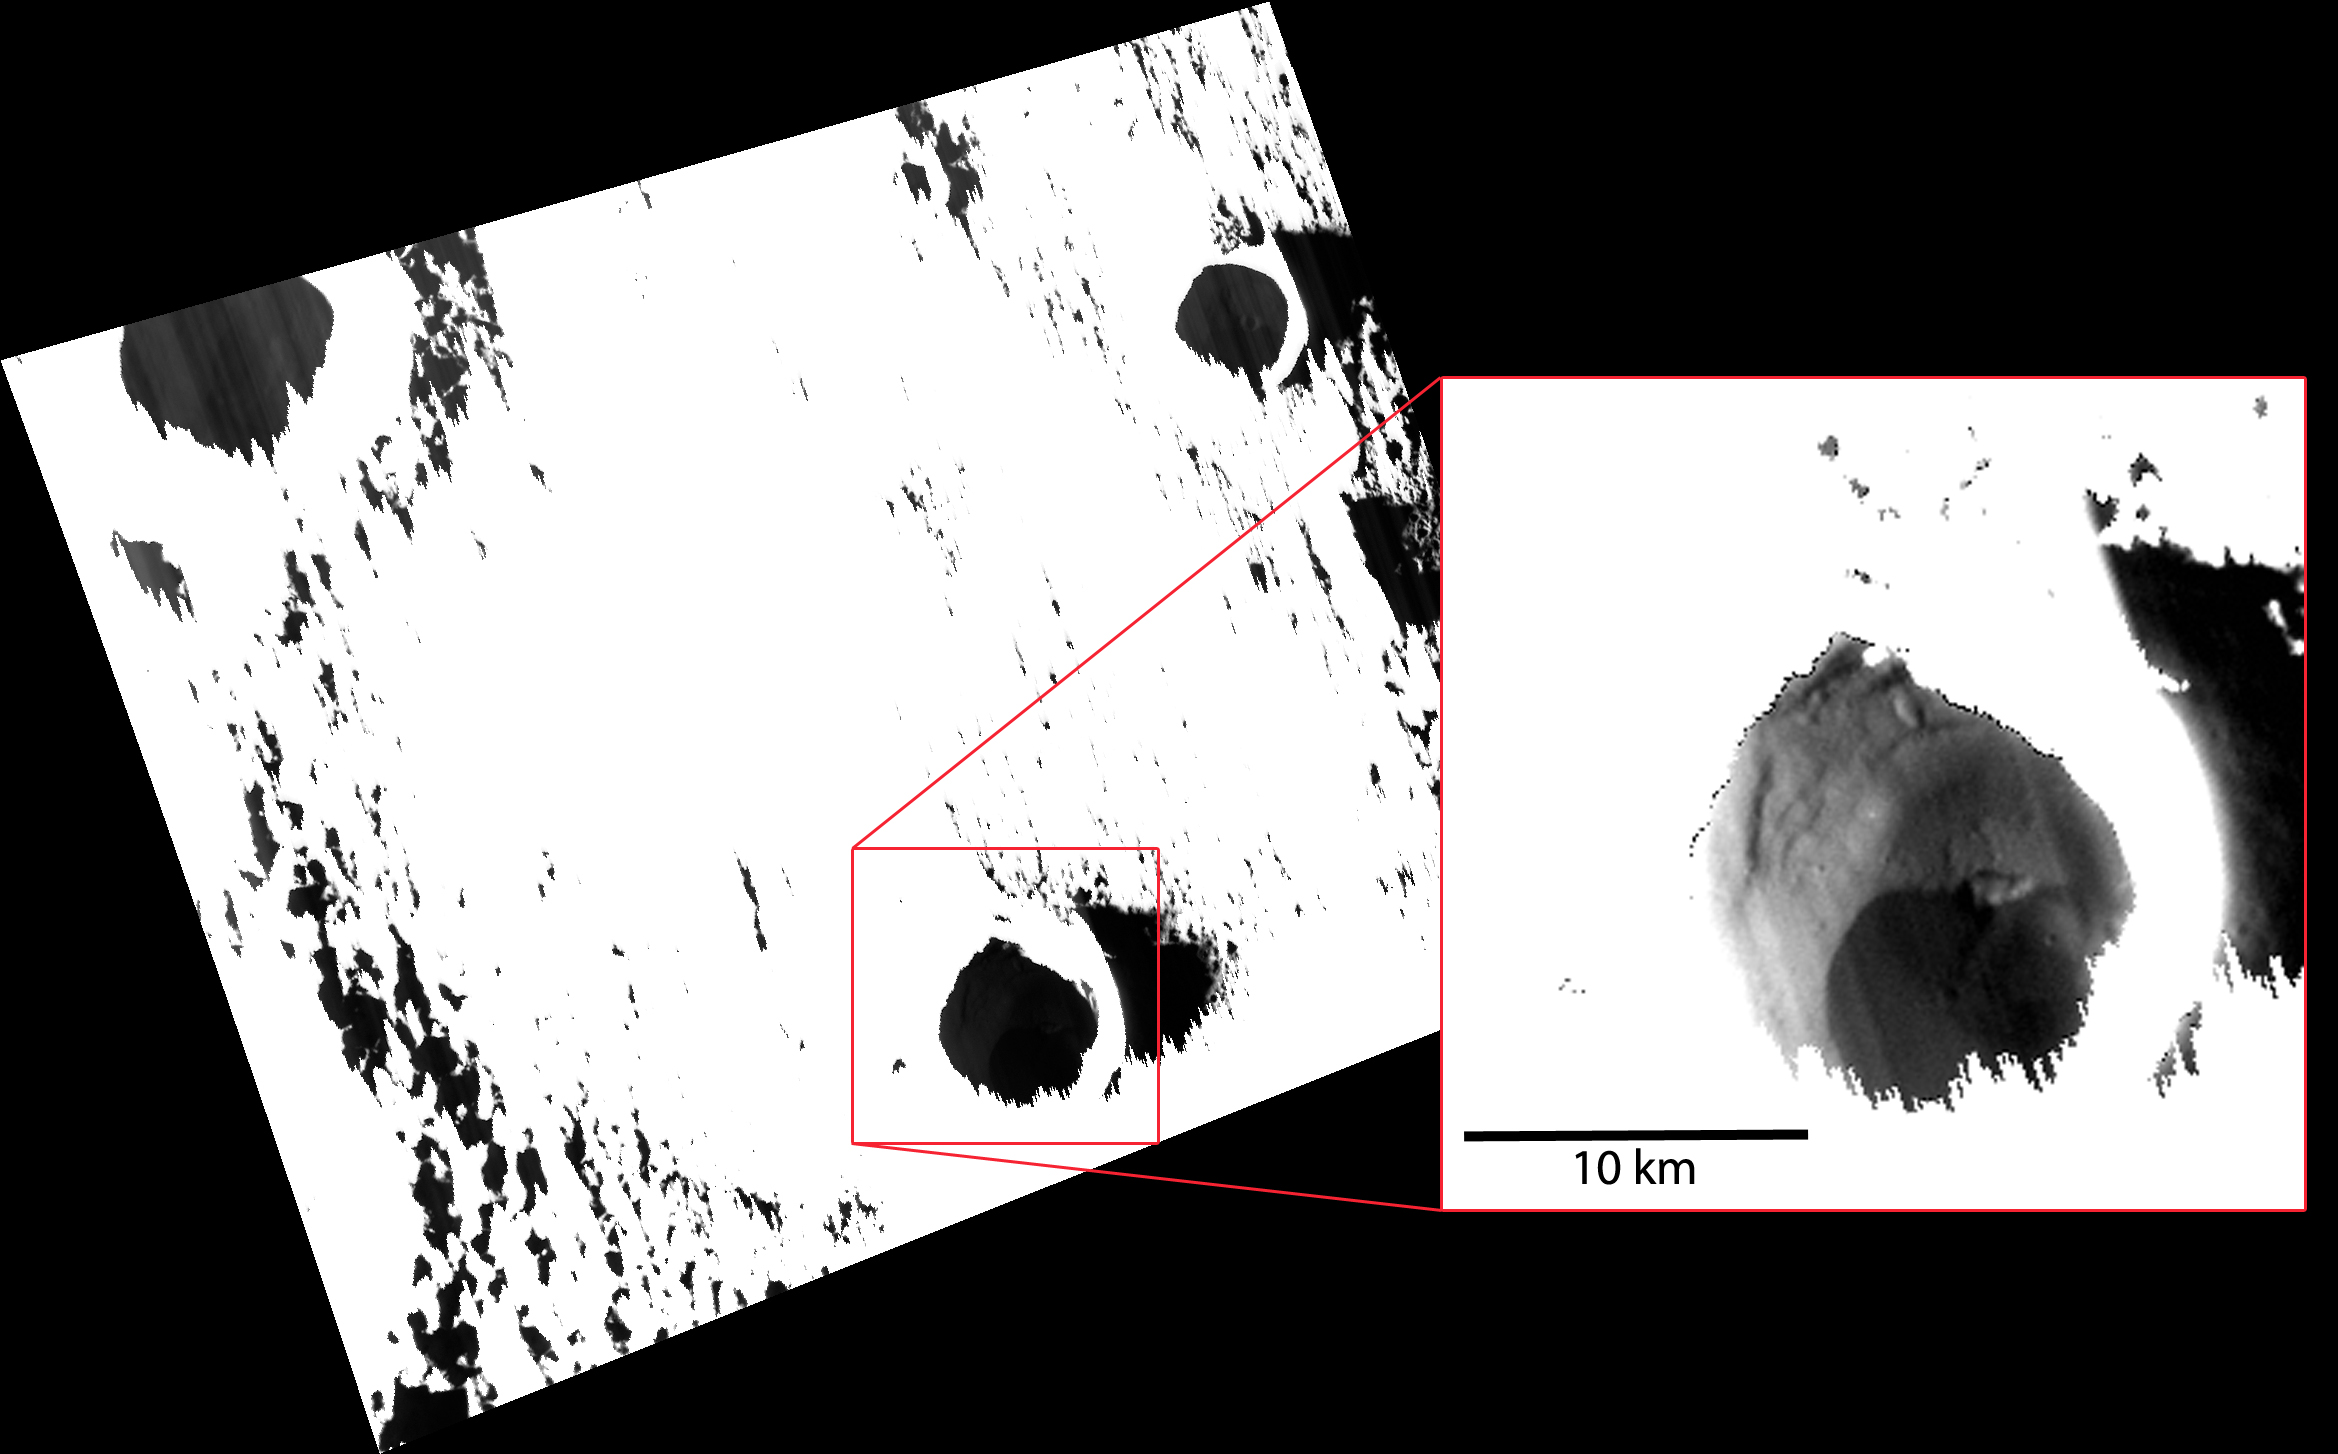

Just as Planned!

This image looks like a mistake! However, it was actually acquired just as planned. In order to see the ice-bearing surface in one of Mercury’s permanently shadowed craters, which was being illuminated only by a very small amount of light scattered in from the nearby crater walls, the portion of the image that covers the directly sunlit surface was extremely overexposed. The box in red shows a portion of the image with a different stretch applied. The crater highlighted here reveals a location of ice buried beneath a dark, potentially organic-rich, layer of material.

This image was acquired as part of MDIS’s campaign to image within regions of permanent shadow in ice-bearing polar craters. Imaging with the WAC broadband clear filter, which has a bandwidth of 600 nanometers and is used for calibration imaging of stars, has the potential to reveal details of shadowed surfaces that are weakly illuminated by scattered sunlight. A variety of image exposure times and viewing conditions are employed to maximize the opportunity to resolve surface features of areas in permanent shadow.

Date acquired: May 20, 2013
Image Mission Elapsed Time (MET): 11334037
Image ID: 4099623
Instrument: Wide Angle Camera (WAC) of the Mercury Dual Imaging System (MDIS)
WAC filter: 2 (700 nanometers)
Center Latitude: 75.97°
Center Longitude: 251.9° E
Resolution: 96 meters/pixel
Scale: A scale bar of 10 km (6.2 miles) is in the image
Incidence Angle: 85.4°
Emission Angle: 34.2°
Phase Angle: 119.7°

The MESSENGER spacecraft is the first ever to orbit the planet Mercury, and the spacecraft’s seven scientific instruments and radio science investigation are unraveling the history and evolution of the Solar System’s innermost planet. During the first two years of orbital operations, MESSENGER acquired over 150,000 images and extensive other data sets. MESSENGER is capable of continuing orbital operations until early 2015.

For information regarding the use of images, see the MESSENGER image use policy.

Credit: NASA/Johns Hopkins University Applied Physics Laboratory/Carnegie Institution of Washington